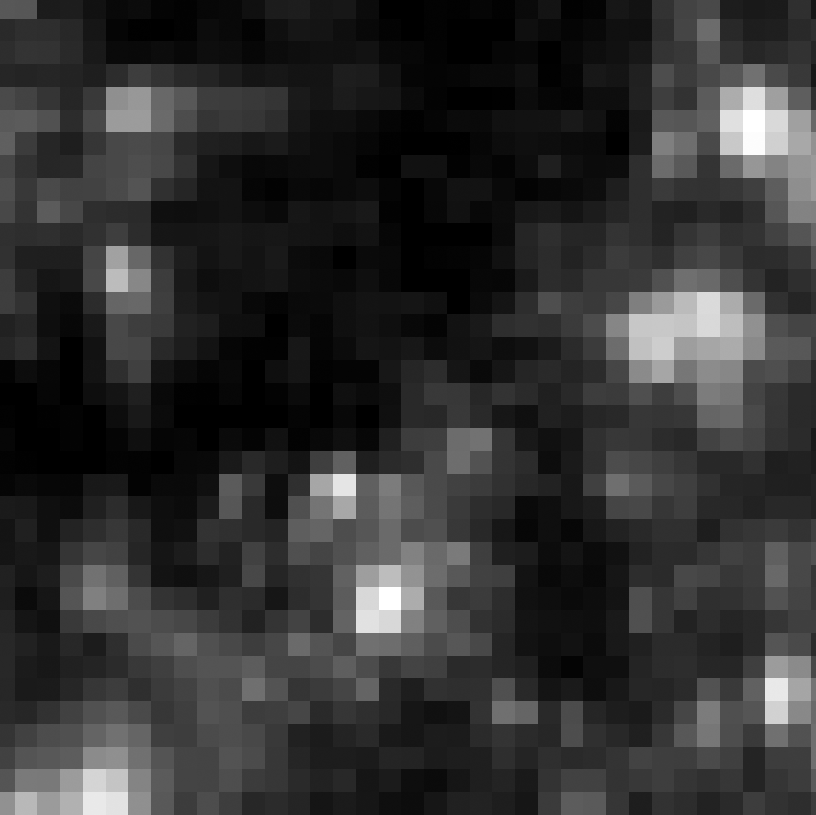

Eta Twin-3 (HST)

Object Name: Eta Twin-3

Credit: NASA, ESA, and R. Khan (GSFC and ORAU)